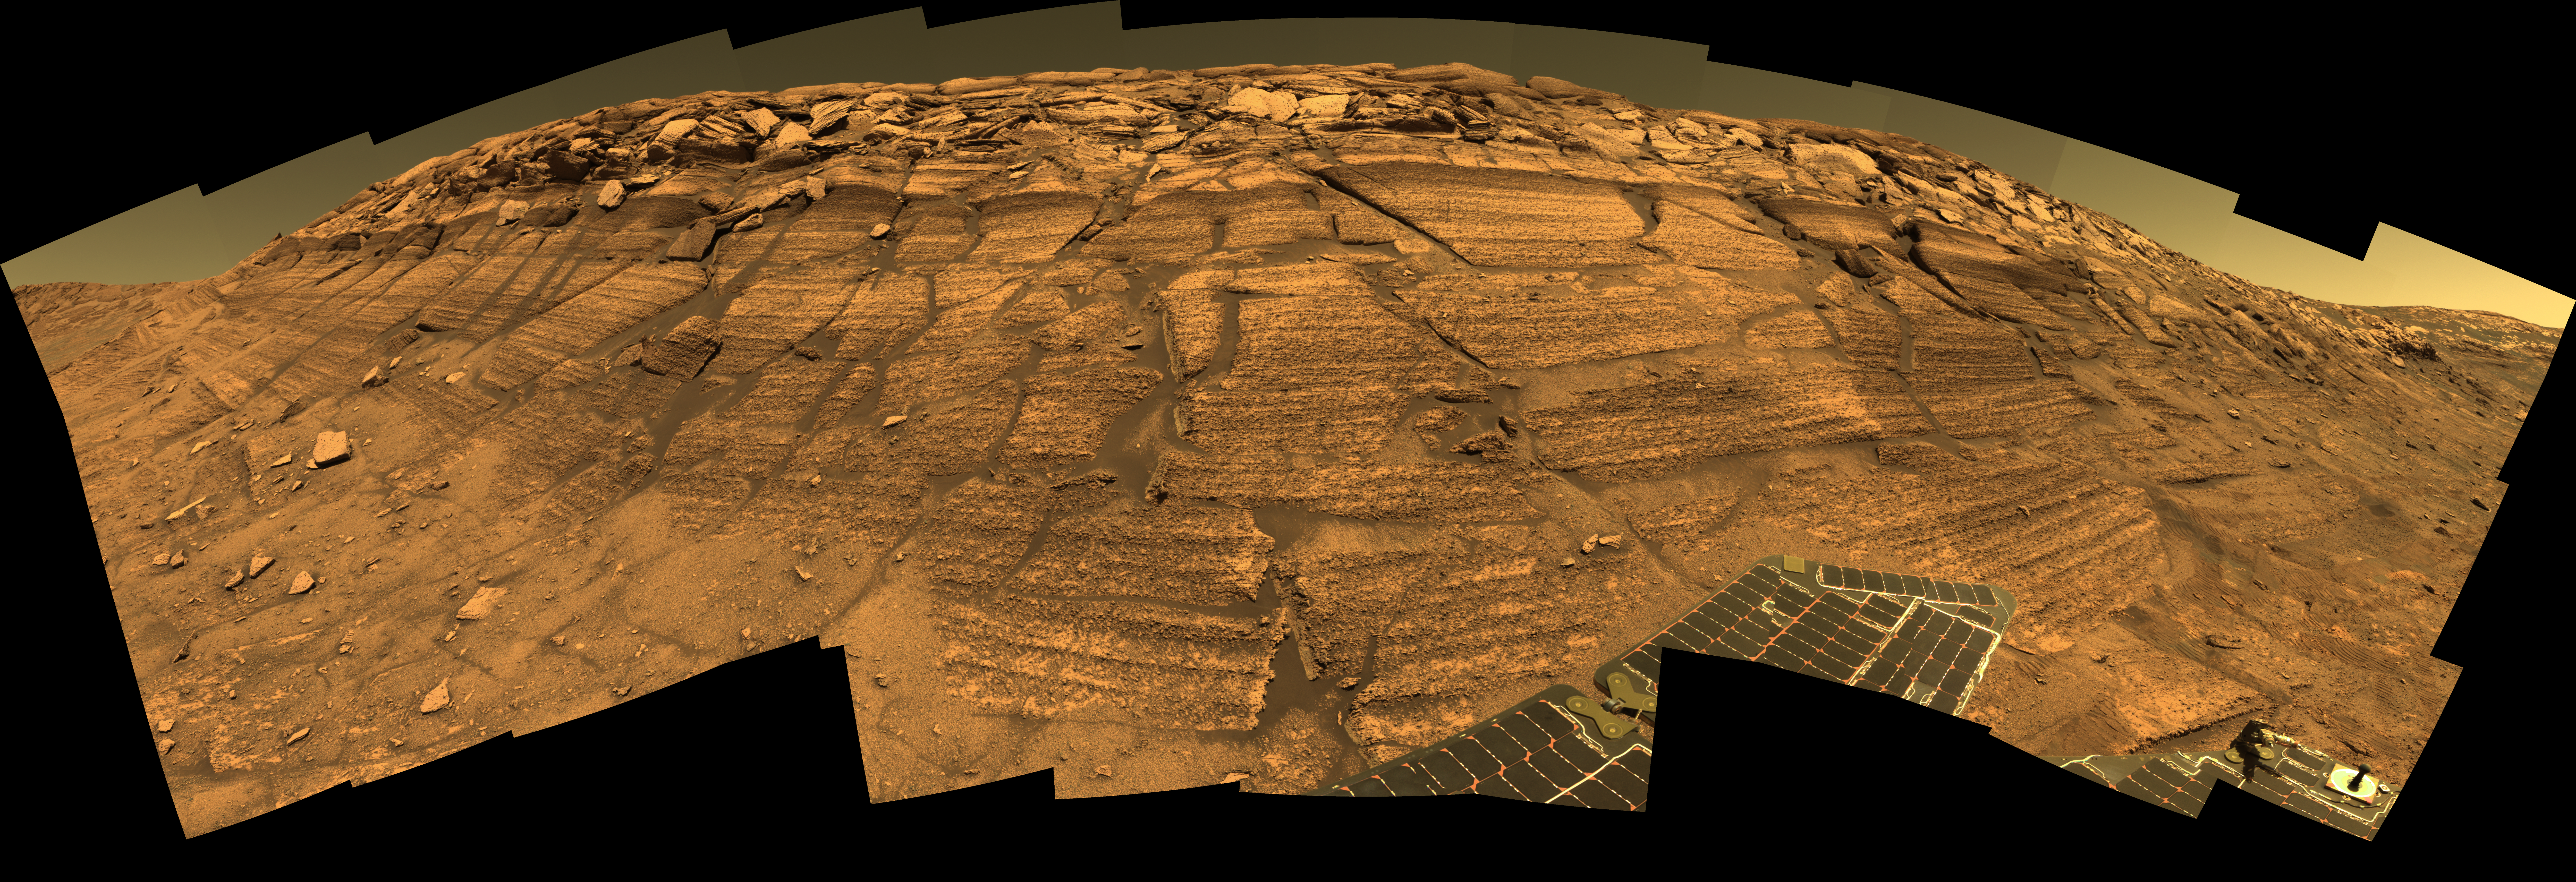

‘Burns Cliff’ Color Panorama

NASA’s Mars Exploration Rover Opportunity captured this view of “Burns Cliff” after driving right to the base of this southeastern portion of the inner wall of “Endurance Crater.” The view combines frames taken by Opportunity’s panoramic camera between the rover’s 287th and 294th martian days (Nov. 13 to 20, 2004).

This is a composite of 46 different images, each acquired in seven different Pancam filters. It is an approximately true-color rendering generated from the panoramic camera’s 750-nanometer, 530-nanometer and 430-nanometer filters. The mosaic spans more than 180 degrees side to side. Because of this wide-angle view, the cliff walls appear to bulge out toward the camera. In reality the walls form a gently curving, continuous surface.

Credit: NASA/JPL/Cornell